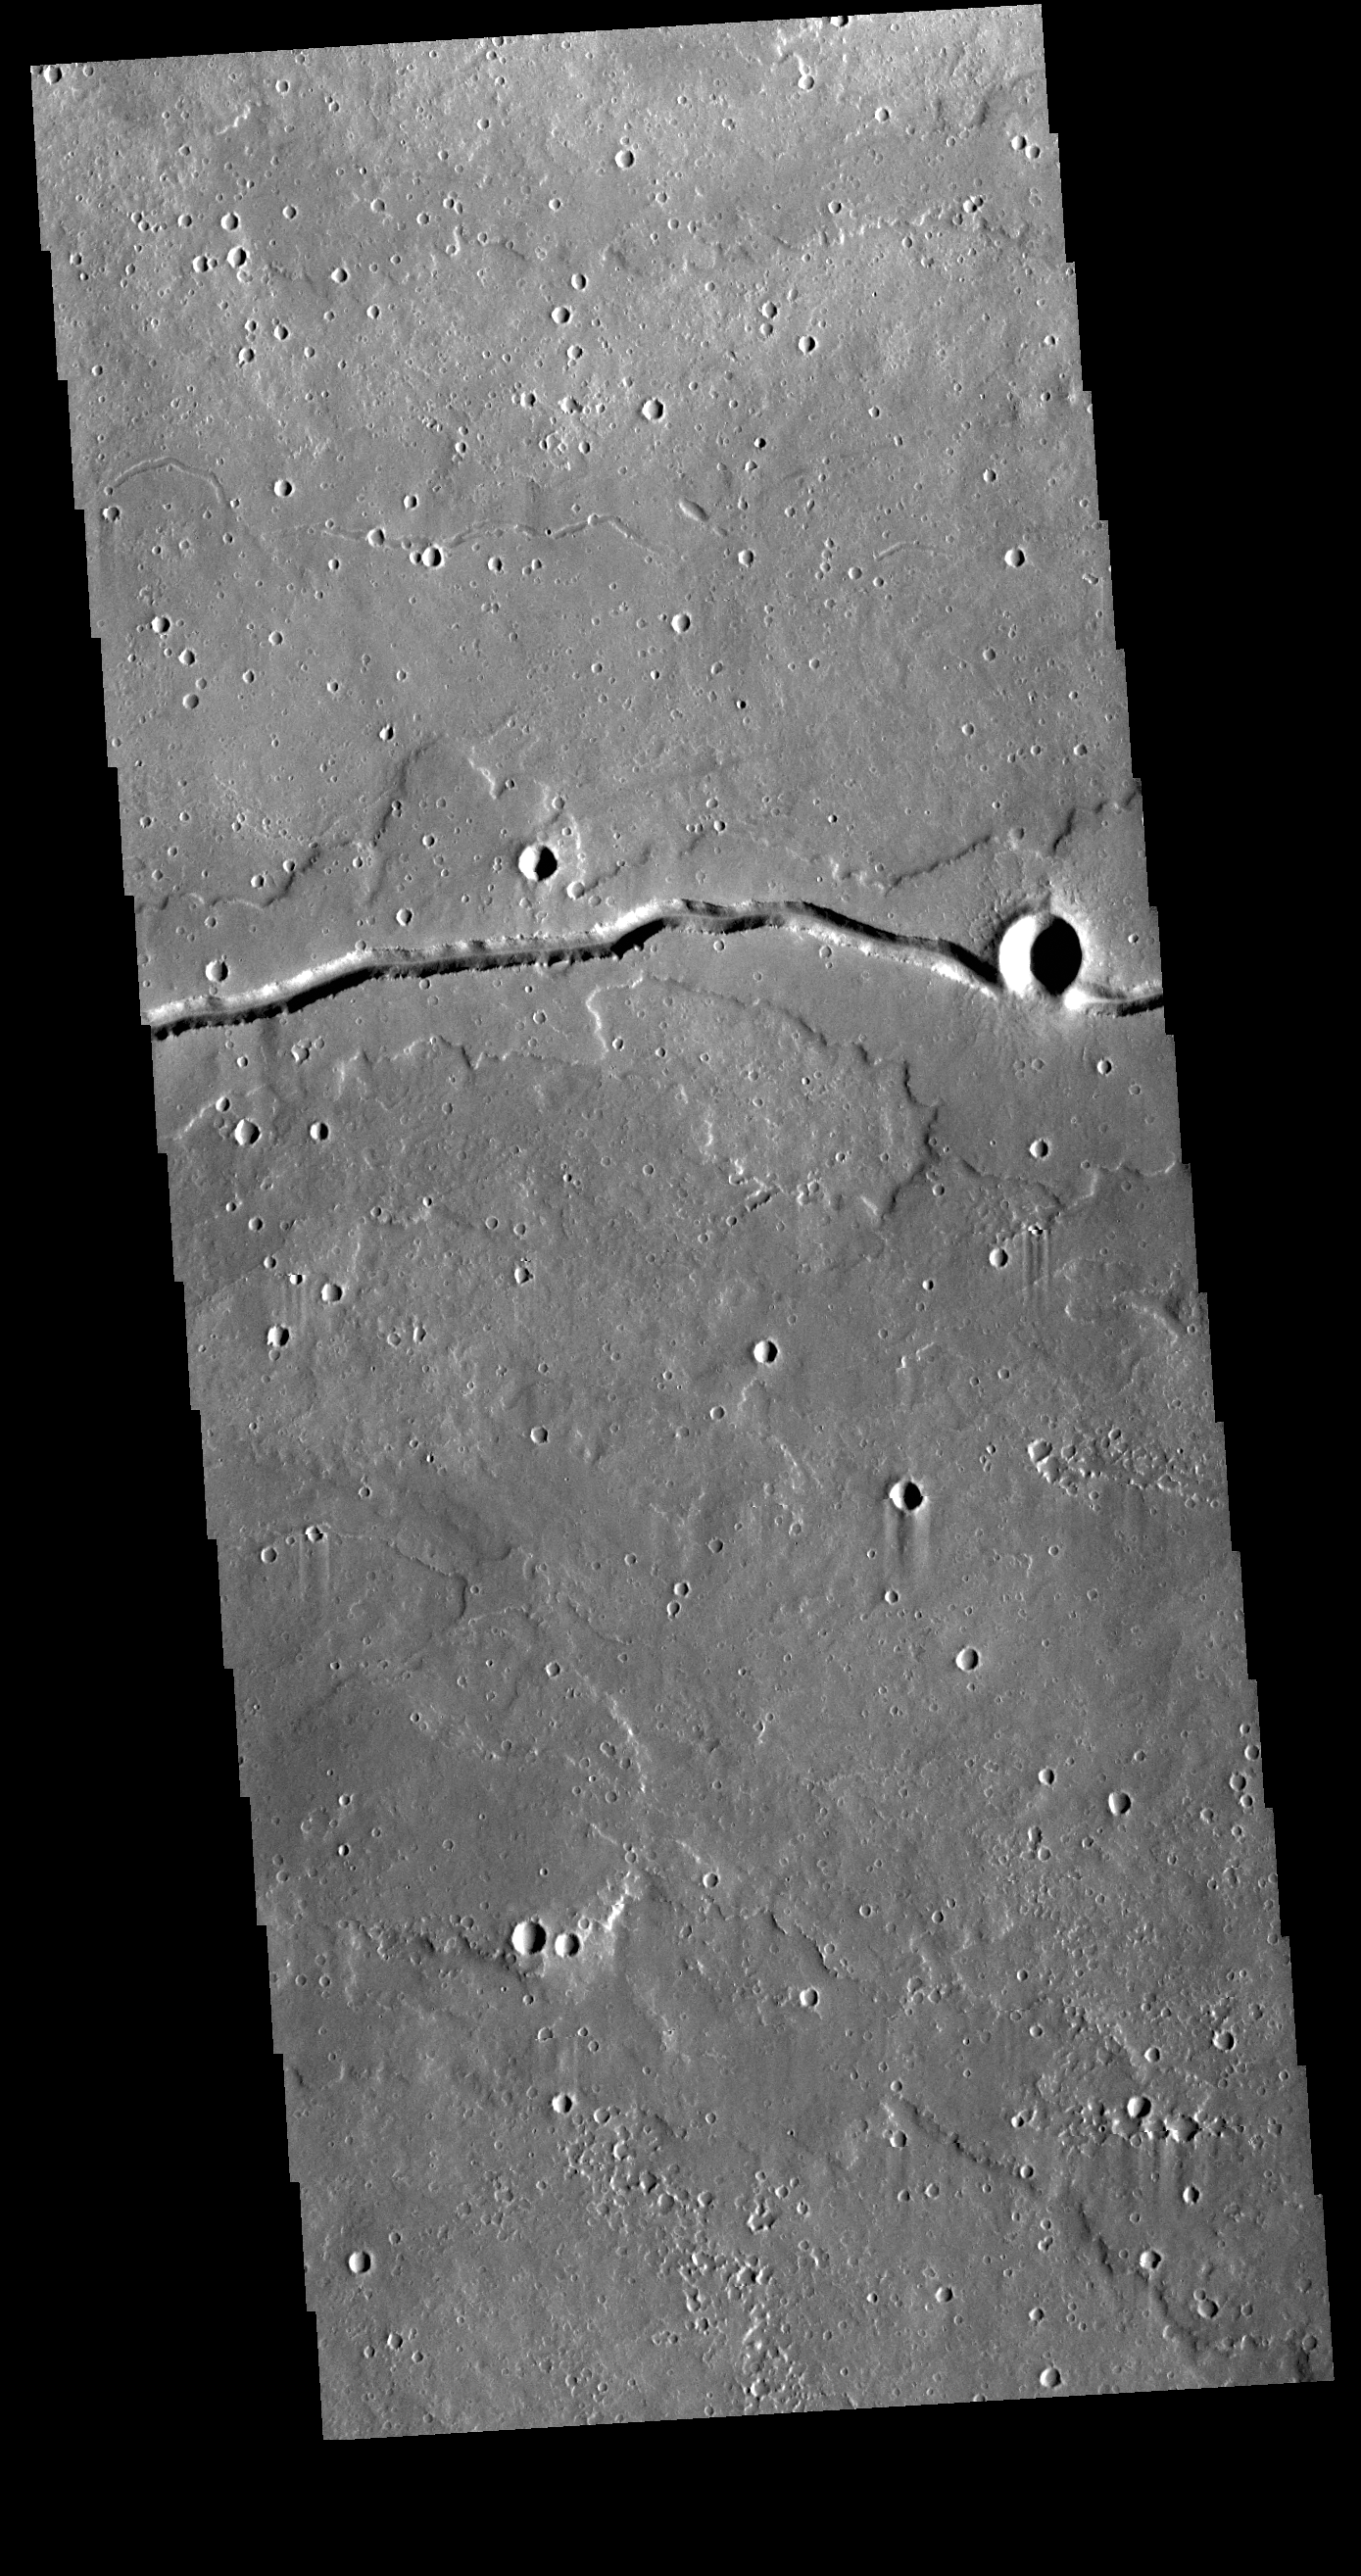

Patapsco Vallis

This VIS image shows a section of Patapsco Vallis, a channel located east of Elysium Mons. Patapsco Vallis, as other valley systems on the Elysium Mons volcanic complex, was likely formed by the flow of lava rather than water.

Credit: NASA/JPL-Caltech/ASU